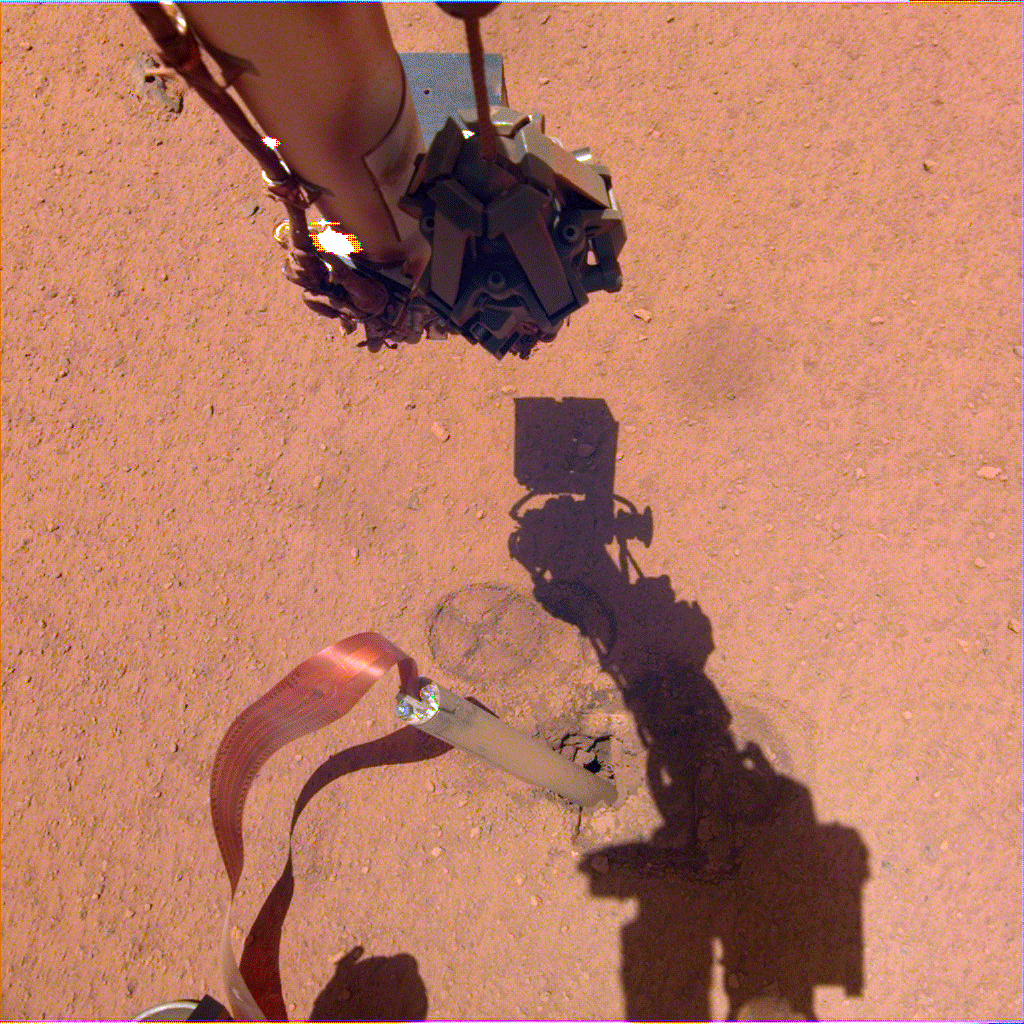

InSight’s Arm Camera Stares Into the Pit

The shadow of NASA InSight’s robotic arm moves over its heat probe, or “mole,” on Nov. 3, 2019, the 333rd Martian day, or sol, of the mission.

InSight is led by NASA’s Jet Propulsion Laboratory in Pasadena, California. JPL manages InSight for NASA’s Science Mission Directorate. InSight is part of NASA’s Discovery Program, managed by the agency’s Marshall Space Flight Center in Huntsville, Alabama. Lockheed Martin Space in Denver built the InSight spacecraft, including its cruise stage and lander, and supports spacecraft operations for the mission.

A number of European partners, including France’s Centre National d’Études Spatiales (CNES) and the German Aerospace Center (DLR), are supporting the InSight mission. CNES and the Institut de Physique du Globe de Paris (IPGP) provided the Seismic Experiment for Interior Structure (SEIS) instrument, with significant contributions from the Max Planck Institute for Solar System Research (MPS) in Germany, the Swiss Institute of Technology (ETH) in Switzerland, Imperial College and Oxford University in the United Kingdom, and JPL. DLR provided the Heat Flow and Physical Properties Package (HP3) instrument, with significant contributions from the Space Research Center (CBK) of the Polish Academy of Sciences and Astronika in Poland. Spain’s Centro de Astrobiología (CAB) supplied the wind sensors.

Credit: NASA/JPL-Caltech